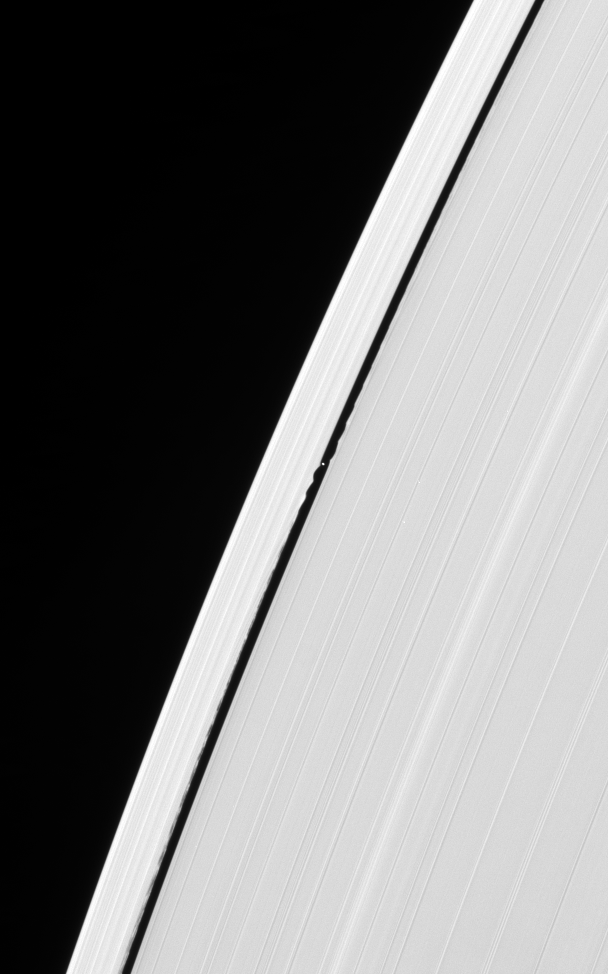

Disturbances by Daphnis

Daphnis cruises through the Keeler Gap, raising edge waves in the ring material as it passes.

As is characteristic of waves raised by a moon on the edges of a very narrow gap like Keeler, the wave begins as a coherent form near Daphnis and becomes less so with increasing orbital distance from the moon.

Daphnis is 7 kilometers (4.3 miles) across.

This view looks upon the lit side of the rings from about 31 degrees below the ringplane.

The image was taken in visible light with the Cassini spacecraft narrow-angle camera on Jan. 17, 2007 at a distance of approximately 768,000 kilometers (477,000 miles) from Daphnis. Image scale is 5 kilometers (3 miles) per pixel.

The Cassini-Huygens mission is a cooperative project of NASA, the European Space Agency and the Italian Space Agency. The Jet Propulsion Laboratory, a division of the California Institute of Technology in Pasadena, manages the mission for NASA’s Science Mission Directorate, Washington, D.C. The Cassini orbiter and its two onboard cameras were designed, developed and assembled at JPL. The imaging operations center is based at the Space Science Institute in Boulder, Colo.

Credit: NASA/JPL/Space Science Institute